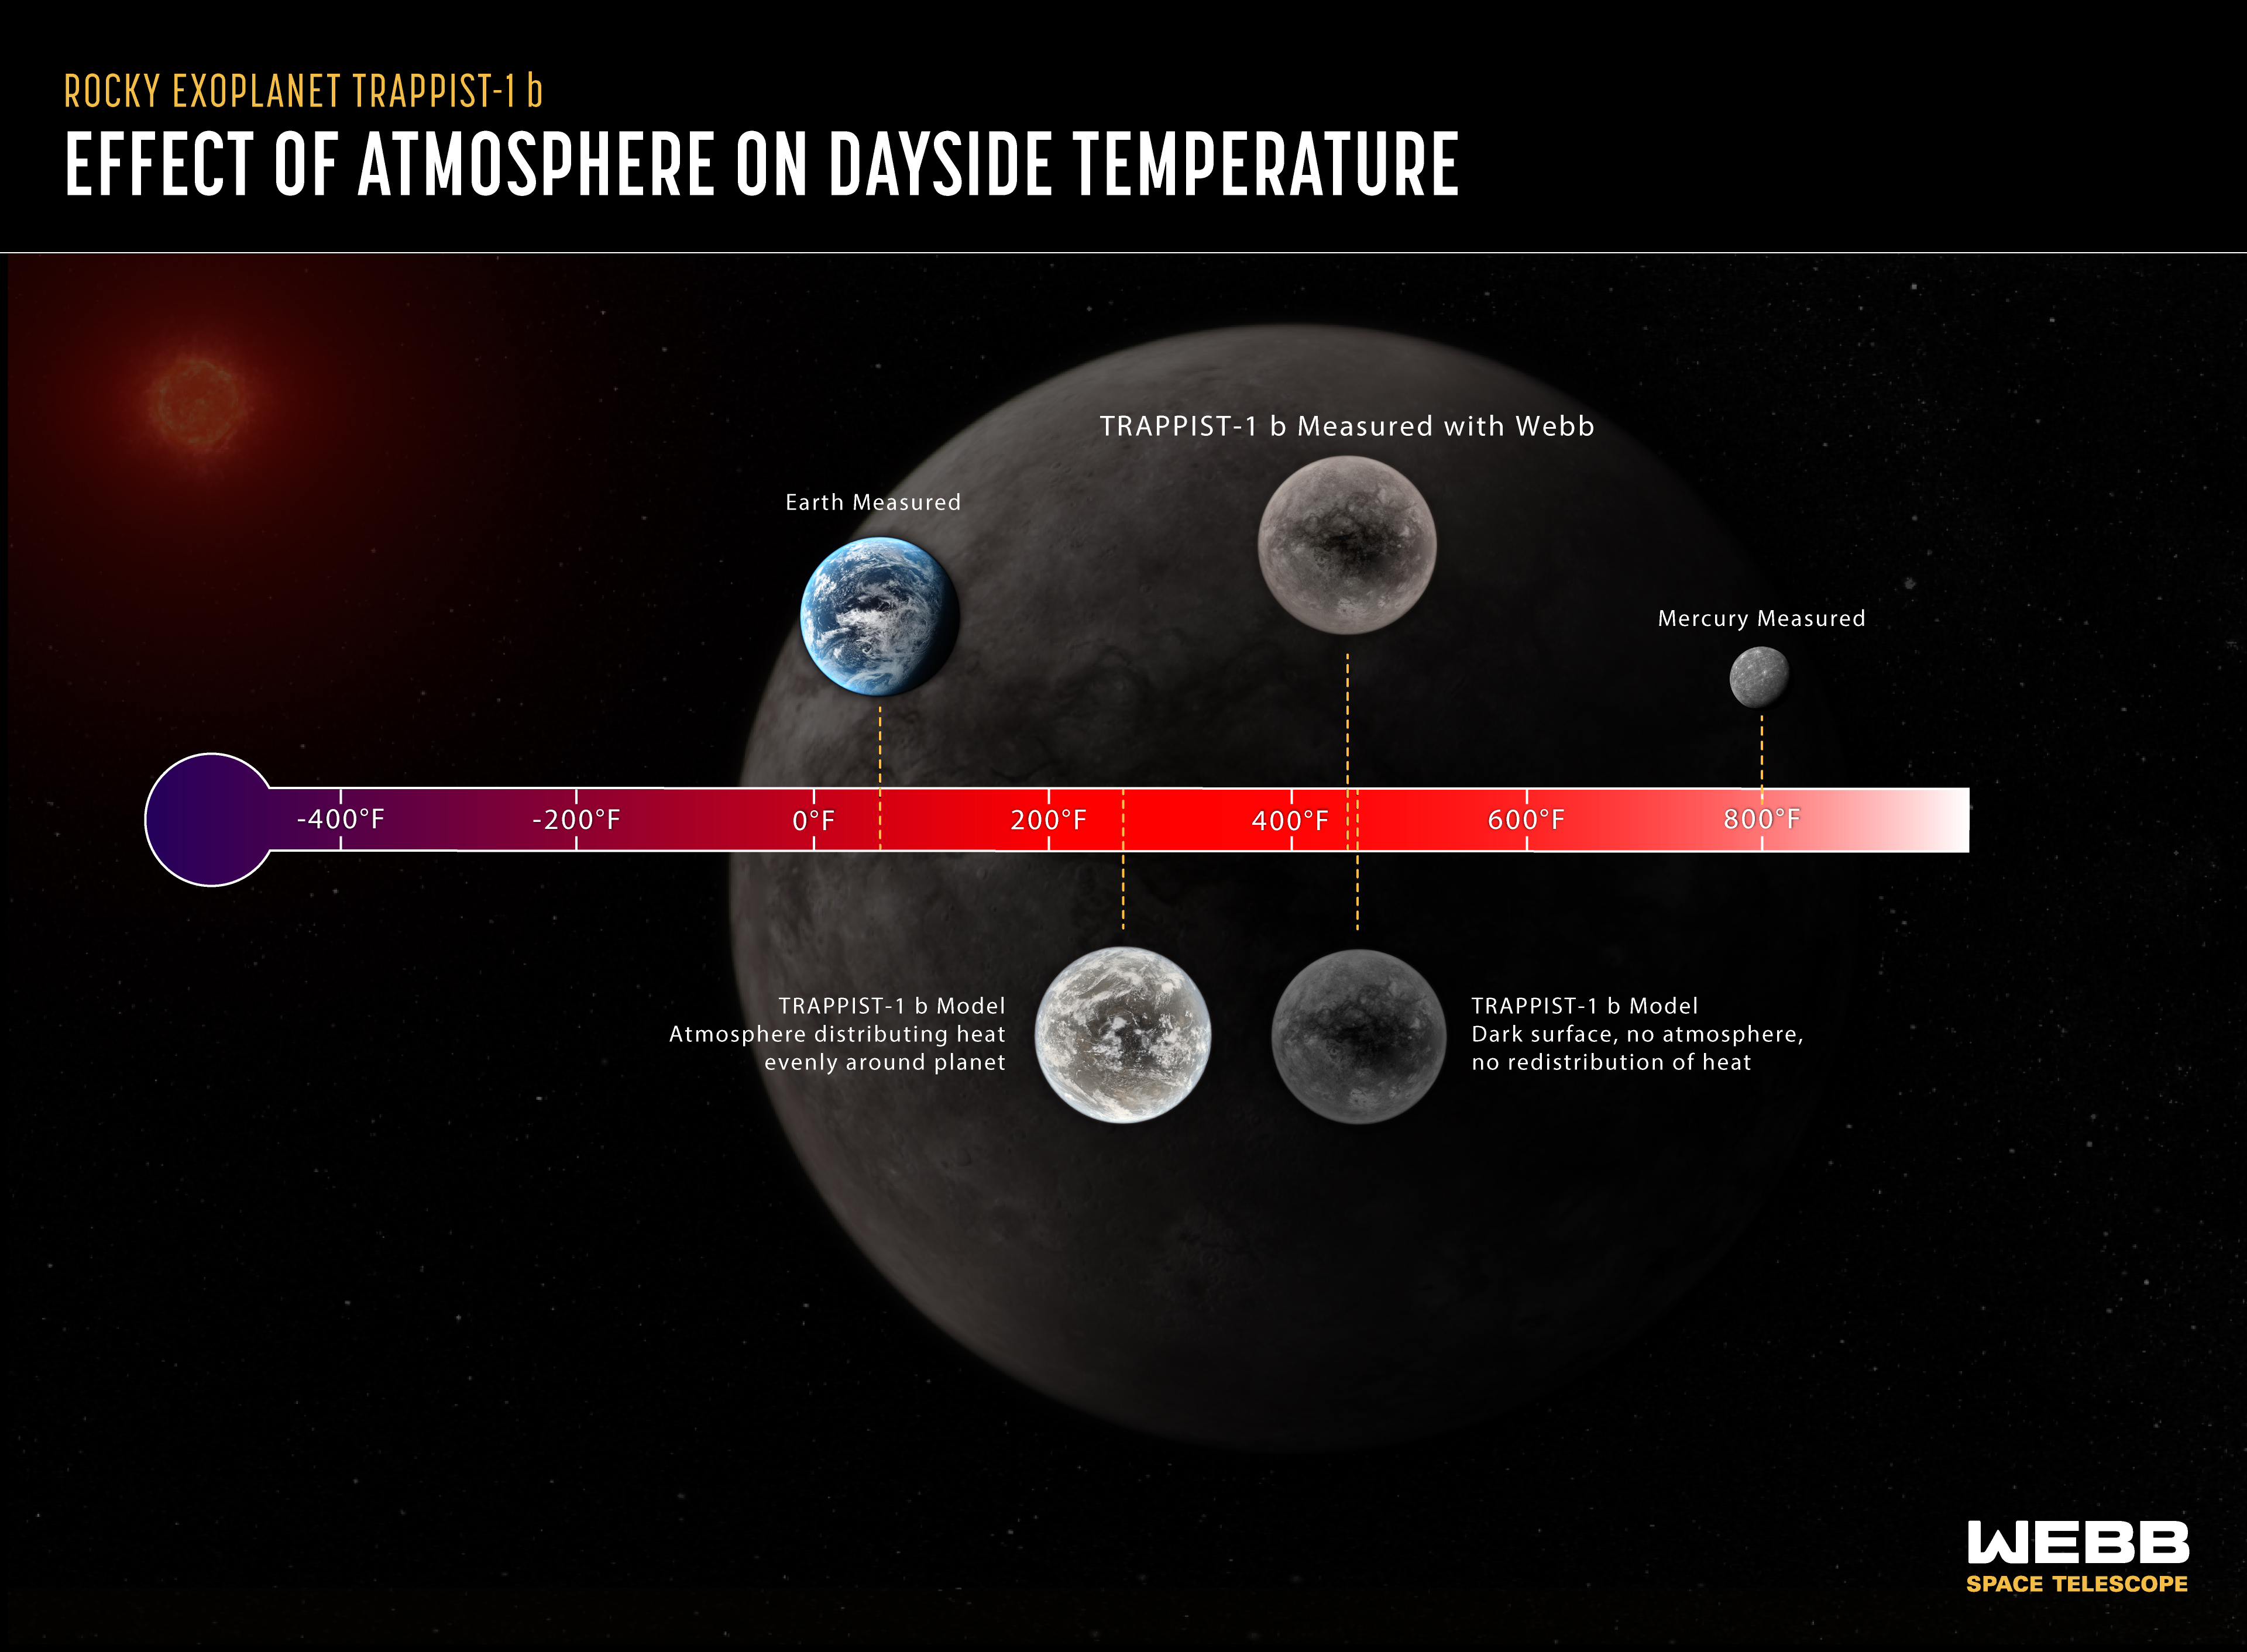

Effect of Atmosphere on a Planet’s Dayside Temperature

Researchers can determine whether or not a tidally locked rocky planet has an atmosphere by comparing its measured temperature to computer models. In this example, the dayside temperature of the rocky planet TRAPPIST-1 b measured using Webb is very close to the model temperature that assumes the planet has a dark surface and no atmosphere. If the planet did have a substantial atmosphere carrying heat around the planet, the dayside would be significantly cooler, and Webb would have detected less mid-infrared light. TRAPPIST-1 b, which orbits a red dwarf star 40 light-years from Earth, is not part of the Rocky Worlds program.

Credit: Illustration: NASA, ESA, CSA, Joseph Olmsted (STScI), Andi James (STScI); Science: Thomas Greene (NASA Ames)